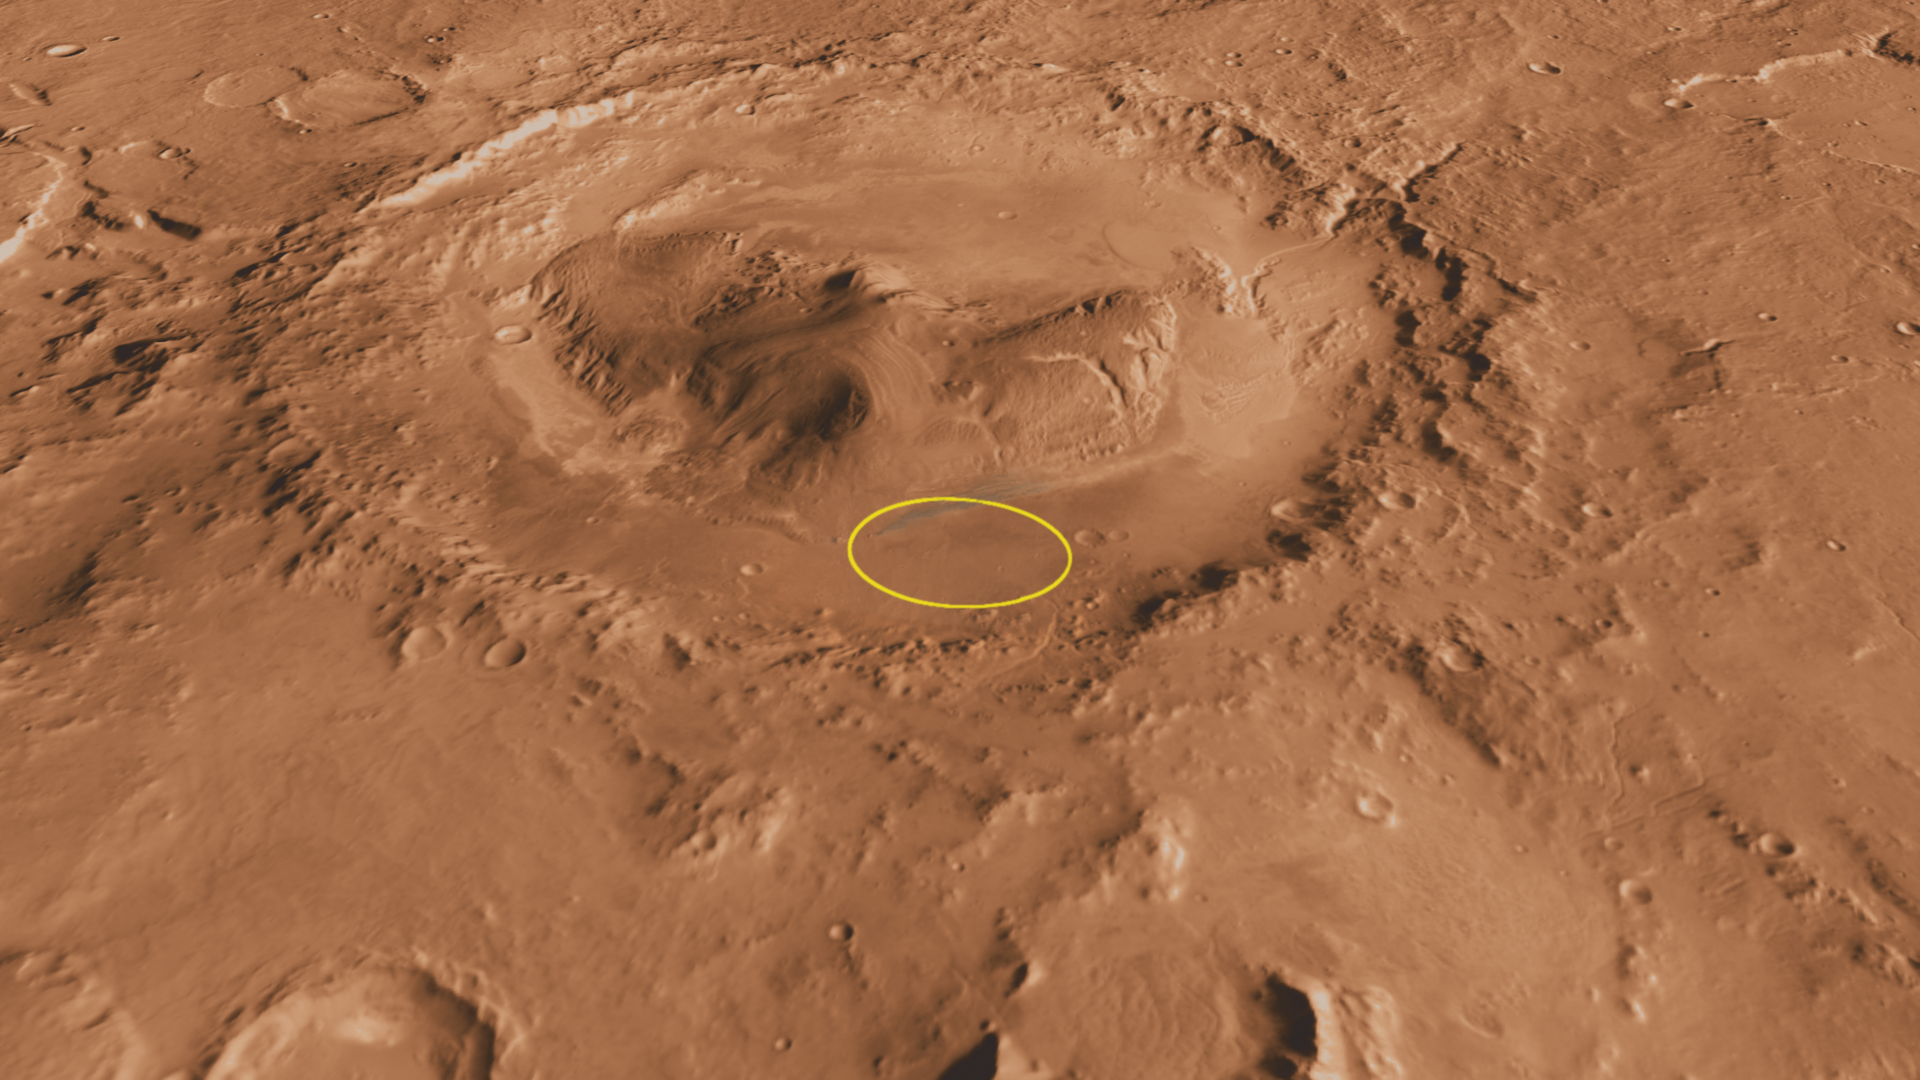

Context of Curiosity Landing Site in Gale Crater

Unannotated image

This oblique, southward-looking view of Gale crater shows the mound of layered rocks that NASA’s Mars Science Laboratory will investigate. The mission’s selected landing site is just north of the mound inside the crater.

Gale crater is 96 miles (154 kilometers) in diameter and holds a layered mountain rising about 3 miles (5 kilometers) above the crater floor.

The landing site contains material washed down from the wall of the crater, which will provide scientists with the opportunity to investigate the rocks that form the bedrock in this area. The landing ellipse also contains a rock type that is very dense and very bright colored; it is unlike any rock type previously investigated on Mars. It may be an ancient playa lake deposit, and it will likely be the mission’s first target in checking for the presence of organic molecules.

The area of top scientific interest for Mars Science Laboratory is at the base of the mound, just at the edge of the landing ellipse. Here, orbiting instruments have detected signatures of both clay minerals and sulfate salts. Scientists studying Mars have several important hypotheses about how these minerals reflect changes in the Martian environment, particularly changes in the amount of water on the surface of Mars. The Mars Science Laboratory rover, Curiosity, will use its full instrument suite to study these minerals and how they formed to give us insights into those ancient Martian environments. These rocks are also a prime target in checking for organic molecules.

This three-dimensional perspective view was created using visible-light imaging by the Thermal Emission Imaging System camera on NASA’s Mars Odyssey orbiter. Three-dimensional information was derived from observations by the Mars Orbiter Laser Altimeter, which flew on NASA’s Mars Global Surveyor orbiter. Color information is derived from color imaging of portions of the scene by the High Resolution Imaging Science Experiment camera on NASA’s Mars Reconnaissance Orbiter. The vertical dimension is not exaggerated.

The Mars Science Laboratory spacecraft is being prepared for launch during the period Nov. 25 to Dec. 18, 2011. In a prime mission lasting one Martian year — nearly two Earth years — after landing, researchers will use the rover’s tools to study whether the landing region has had environmental conditions favorable for supporting microbial life and for preserving clues about whether life existed.

NASA’s Jet Propulsion Laboratory, a division of the California Institute of Technology in Pasadena, manages the Mars Science Laboratory Project for NASA’s Science Mission Directorate in Washington.

Arizona State University, Tempe, operates the Thermal Emission Imaging System. The Mars Orbiter Laser Altimeter was operated by NASA Goddard Space Flight Center, Greenbelt, Md. The University of Arizona, Tucson, operates the High Resolution Science Imaging Experiment. JPL manages Mars Odyssey and Mars Reconnaissance Orbiter for NASA’s Science Mission Directorate.

Credit: NASA/JPL-Caltech/ASU/UA